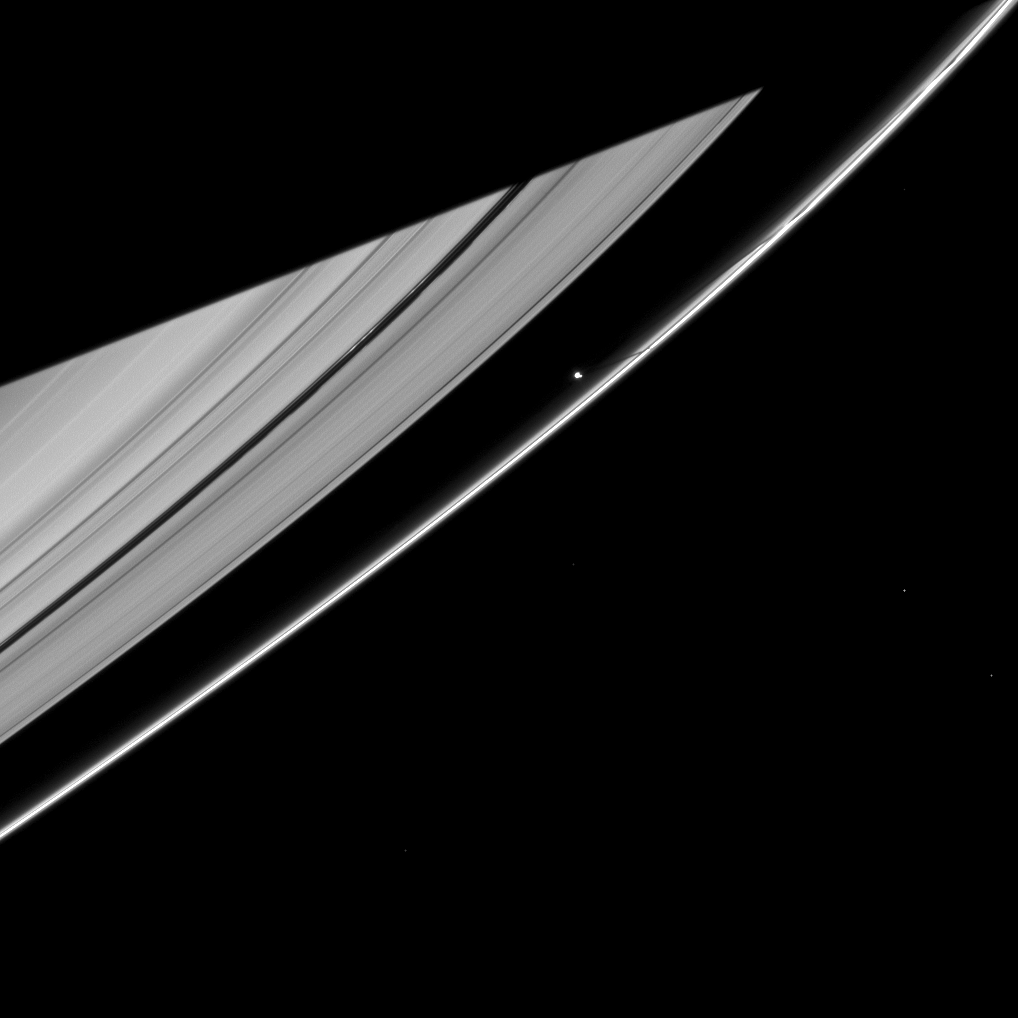

Moon Shadow, Planet Shadow

Saturn’s moon Prometheus casts a narrow shadow on the rings near the much larger shadow cast by the planet in this Cassini spacecraft image taken about five months after Saturn’s August 2009 equinox.

Prometheus (86 kilometers, or 53 miles across) orbits in the Roche Division between the A ring and the thin F ring. The moon’s shadow can be seen on the F ring above the middle of the image. The shadow of the planet covers the upper left of the image. Several background stars are visible.

The novel illumination geometry during equinox causes out-of-plane structures to look anomalously bright and cast shadows across the rings. Images with this novel illumination are only attainable during the few months before and after Saturn’s equinox, which occurs only once in about 15 Earth years. Before and after equinox, Cassini’s cameras spotted not only the predictable shadows of some of Saturn’s moons (see PIA11657), but also the shadows of newly revealed vertical structures in the rings themselves (see PIA11665).

This view looks toward the southern, unilluminated side of the rings from about 10 degrees below the ringplane.

The image was taken in visible red light with the Cassini spacecraft narrow-angle camera on Jan. 2, 2010. The view was acquired at a distance of approximately 2.3 million kilometers (1.4 million miles) from Saturn and at a Sun-Saturn-spacecraft, or phase, angle of 102 degrees. Image scale is 13 kilometers (8 miles) per pixel.

The Cassini-Huygens mission is a cooperative project of NASA, the European Space Agency and the Italian Space Agency. The Jet Propulsion Laboratory, a division of the California Institute of Technology in Pasadena, manages the mission for NASA’s Science Mission Directorate, Washington, D.C. The Cassini orbiter and its two onboard cameras were designed, developed and assembled at JPL. The imaging operations center is based at the Space Science Institute in Boulder, Colo.

Credit: NASA/JPL/Space Science Institute